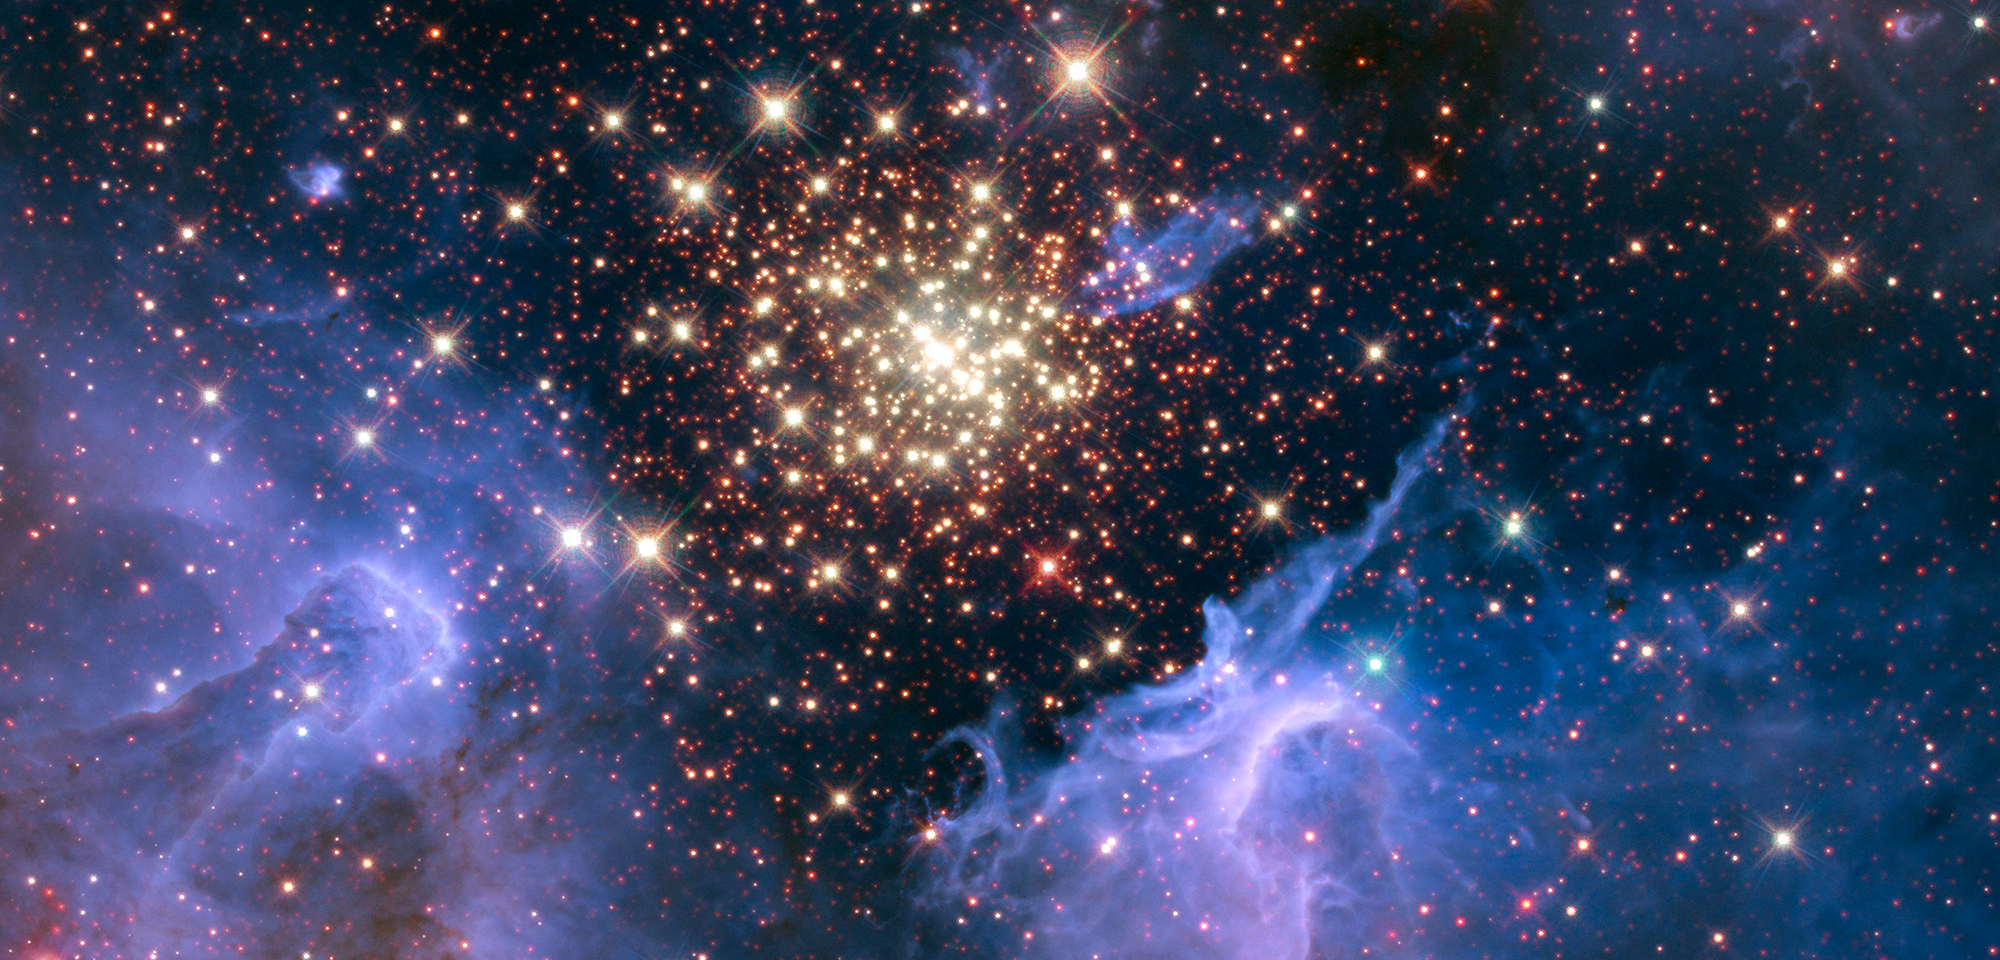

Star-Forming Nebula NGC 3603

The giant nebula NGC 3603 is a prominent star-forming region in the Carina spiral arm of our galaxy, about 20,000 light-years away. Discovered by Sir John Herschel in 1834, it is the largest nebula seen in visible light in the Milky Way. Within its core is nestled a stellar "jewel box" of thousands of sparkling young stars, one of the most massive young star clusters in the Milky Way Galaxy.

The cluster is surrounded by clouds of interstellar gas and dust — the raw material for new star formation. This environment is not as peaceful as it looks. Powerful ultraviolet radiation and fast winds from the bluest and hottest stars have blown an enormous cavity in the gas and dust enveloping the cluster. This bubble provides an unobstructed view of the cluster and reveals stages in the life cycle of stars.

Most of the stars in the cluster were born around the same time but differ in size, mass, temperature, and color. The course of a star's life is determined by its mass, so a cluster of a given age will contain stars in various stages of their lives, giving an opportunity for detailed analyses of stellar life cycles through these family snapshots in time.

NGC 3603 also contains some of the most massive stars known. These huge stars live fast and die young, burning through their hydrogen fuel quickly and ultimately ending their lives in supernova explosions.

The proximity of NGC 3603 makes it an excellent laboratory for understanding the origin of massive star formation in the early, distant universe. For example, Giacomo Beccari, of the European Space Agency, and his colleagues used Hubble to study the central stellar cluster's recent star-formation history. They established for the first time that star formation in and around the cluster has been occurring for at least 10 million to 20 million years, at an apparently increasing rate.

Loredana Spezzi, also of the European Space Agency, and her colleagues subsequently used Hubble to identify unusual objects in NGC 3603 that have the color and temperature of brown dwarfs but the intrinsic brightness of more massive stars. The authors have speculated on a number of causes for the excess brightness, including the possibility that the objects have merged with nearby Jupiter-sized planets.

Constellation: Carina

Distance: 20,000 light-years (6,100 parsecs)

Instrument: Wide Field Camera 3/UVIS and /IR

Image Filters: F128N (Paschen-beta), F164N ([Fe II]), F555W (V), F657N (H-alpha), F673N ([S II])

Credit: NASA, ESA, R. O'Connell (University of Virginia), F. Paresce (National Institute for Astrophysics, Bologna, Italy), E. Young (Universities Space Research Association/Ames Research Center), the WFC3 Science Oversight Committee, and the Hubble Heritage Team (STScI/AURA)